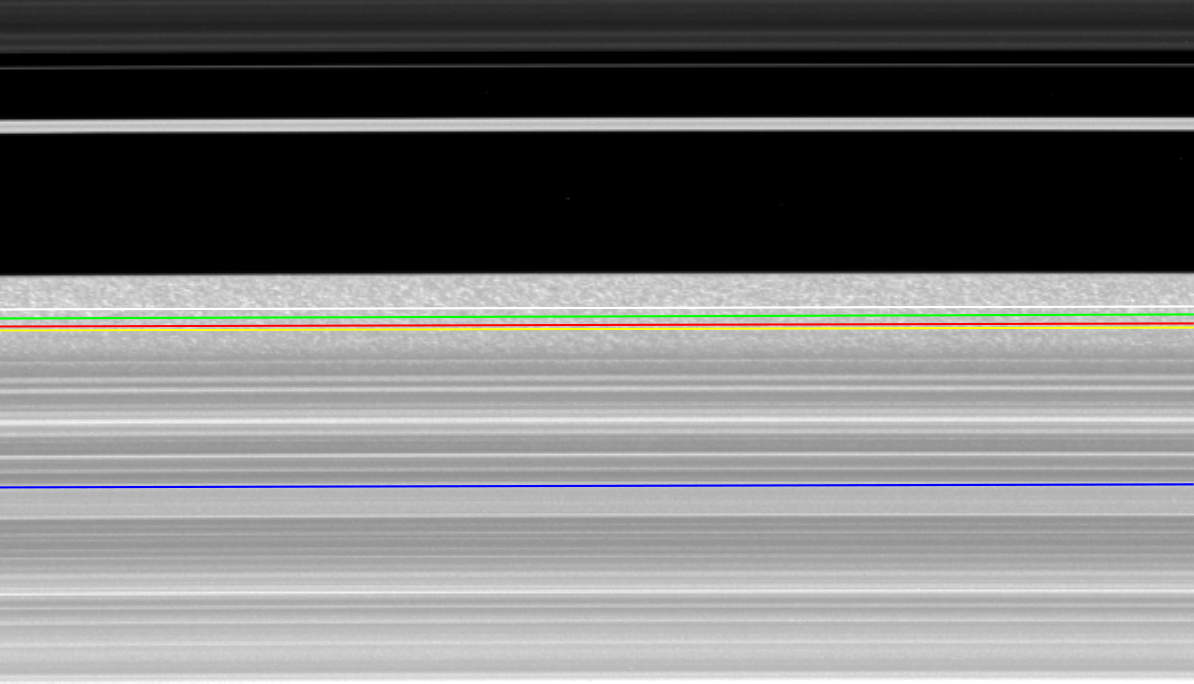

Galactic Behavior for the Outer B Ring

Keeping a close watch on the outer portion of Saturn’s B ring, NASA’s Cassini spacecraft records the complex inward and outward movement of the edge of the ring. This ring movement resembles the suspected behavior of spiral disk galaxies.

The position of the outer edge of the B ring, shown here crossing the middle of the frame, varies with time in this concatenation of 301 images taken an average of 1 minute, 50 seconds apart, over the span of about nine hours. The total variation of the edge, from the innermost to outermost locations, is 200 kilometers (120 miles). The eccentric Huygens Ringlet, another very narrow ringlet discovered by Cassini, and the innermost of the bands of ring material in the Cassini Division, a low-density region once thought to be empty, all appear in the top of the frame.

Cassini scientists have determined that the complicated radial variations in the B ring edge are caused by the presence of four scalloped patterns, all independently moving around the ring. One pattern, with two lobes, is present because of the gravitational perturbations from the moon Mimas, which alter the ring particle orbits because of a repetitive configuration of particle and satellite orbital positions known as a Lindblad resonance; this pattern always stays fixed with respect to Mimas.

The other patterns with one, two, and three lobes respectively, travel around the ring with differing speeds and are believed to be natural modes of oscillation of the ring in this vicinity, excited by a process known as “viscous overstability.” In this process, the small, random motions of the ring particles feed energy into a wave that propagates outward across the ring from an inner boundary, reflects off the outer edge of the B ring (which becomes distorted as a result), and then travels inward until it reflects off the inner boundary. This continuous back-and-forth reflection is necessary for these wave patterns to grow and become visible as distortions in the outer edge of the B ring.

In supporting these so-called “self-excited” modes, the outer edge of the B ring is behaving the way astronomers believe spiral galaxies behave. However, such modes are not directly observable in galaxies. Cassini’s observations of the outer B ring edge constitute the first time such large-scale modes in a broad disk of material have been observed in nature.

The movie repeats twice. The second time the movie runs, the location of the Mimas resonance (marked with a green line), the locations of the inner boundaries for the one-lobed (blue), two-lobed (yellow), and three-lobed (red) modes, and the location of the mean radius of the outer edge of the B ring (white) are all indicated.

The images were re-projected into the same viewing geometry and magnified by a factor of two to increase visibility of features. Image scale was about 2 kilometers (about 1 mile) per pixel in the original images. These images have not been cleaned of cosmic rays that struck the camera’s sensor during exposure. These cosmic ray hits appear as small white streaks on the images.

The view looks toward the southern, sunlit side of the rings from about 44 degrees below the ring plane.

The images were taken in visible light with the Cassini spacecraft narrow-angle camera on Jan. 28, 2008. The view was acquired at a distance of approximately 424,000 kilometers (264,000 miles) from Saturn and at a sun-Saturn-spacecraft, or phase, angle of 52 degrees.

The Cassini-Huygens mission is a cooperative project of NASA, the European Space Agency and the Italian Space Agency. The Jet Propulsion Laboratory, a division of the California Institute of Technology in Pasadena, manages the mission for NASA’s Science Mission Directorate, Washington, D.C. The Cassini orbiter and its two onboard cameras were designed, developed and assembled at JPL. The imaging operations center is based at the Space Science Institute in Boulder, Colo.

Credit: NASA/JPL/Space Science Institute